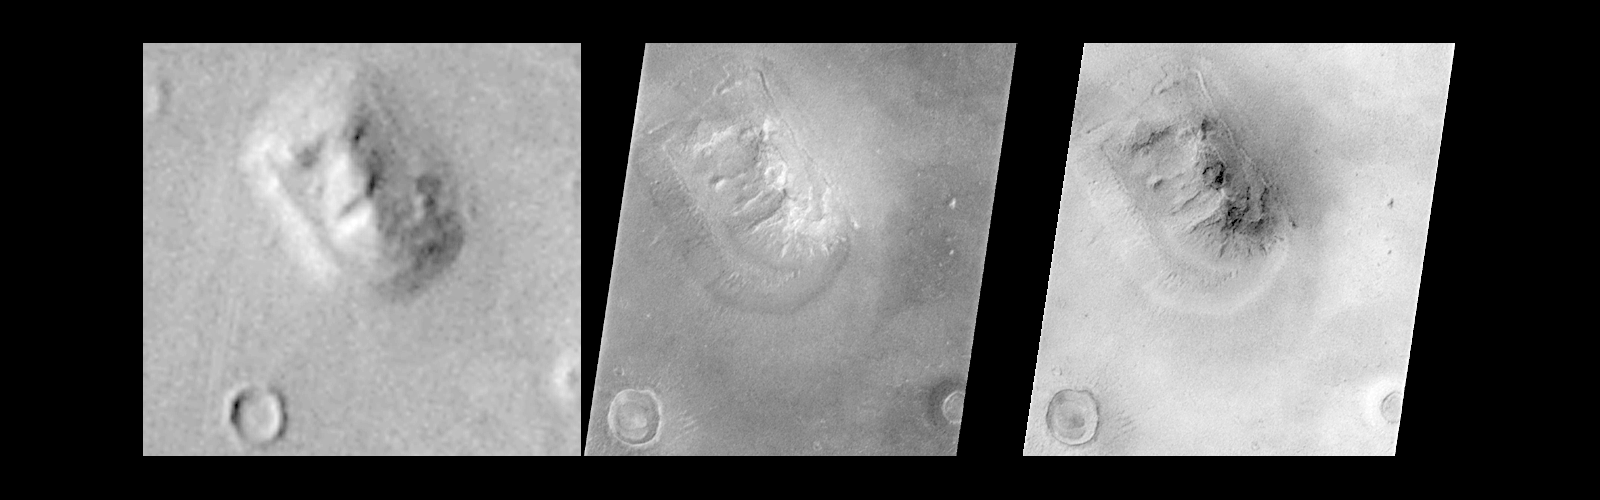

Mars Orbiter Camera Views the “Face on Mars” – Comparison with Viking

Shortly after midnight Sunday morning (5 April 1998 12:39 AM PST), the Mars Orbiter Camera (MOC) on the Mars Global Surveyor (MGS) spacecraft successfully acquired a high resolution image of the “Face on Mars” feature in the Cydonia region. The image was transmitted to Earth on Sunday, and retrieved from the mission computer data base Monday morning (6 April 1998). The image was processed at the Malin Space Science Systems (MSSS) facility 9:15 AM and the raw image immediately transferred to the Jet Propulsion Laboratory (JPL) for release to the Internet. The images shown here were subsequently processed at MSSS.

The picture was acquired 375 seconds after the spacecraft’s 220th close approach to Mars. At that time, the “Face,” located at approximately 40.8° N, 9.6° W, was 275 miles (444 km) from the spacecraft. The “morning” sun was 25° above the horizon. The picture has a resolution of 14.1 feet (4.3 meters) per pixel, making it ten times higher resolution than the best previous image of the feature, which was taken by the Viking Mission in the mid-1970’s. The full image covers an area 2.7 miles (4.4 km) wide and 25.7 miles (41.5 km) long.

In this comparison, the best Viking image has been enlarged to 3.3 times its original resolution, and the MOC image has been decreased by a similar 3.3 times, creating images of roughly the same size. In addition, the MOC images have been geometrically transformed to a more overhead projection (different from the mercator map projection of PIA01440 & 1441) for ease of comparison with the Viking image. The left image is a portion of Viking Orbiter 1 frame 070A13, the middle image is a portion of MOC frame shown normally, and the right image is the same MOC frame but with the brightness inverted to simulate the approximate lighting conditions of the Viking image.

Processing
Image processing has been applied to the images in order to improve the visibility of features. This processing included the following steps:

The image was processed to remove the sensitivity differences between adjacent picture elements (calibrated). This removes the vertical streaking.

The contrast and brightness of the image was adjusted, and “filters” were applied to enhance detail at several scales.

The image was then geometrically warped to meet the computed position information for a mercator-type map. This corrected for the left-right flip, and the non-vertical viewing angle (about 45° from vertical), but also introduced some vertical “elongation” of the image for the same reason Greenland looks larger than Africa on a mercator map of the Earth.

A section of the image, containing the “Face” and a couple of nearly impact craters and hills, was “cut” out of the full image and reproduced separately.
See PIA01440, PIA01441, and PIA01442 for additional processing steps. Also see PIA01236 for the raw image.

Malin Space Science Systems and the California Institute of Technology built the MOC using spare hardware from the Mars Observer mission. MSSS operates the camera from its facilities in San Diego, CA. The Jet Propulsion Laboratory’s Mars Surveyor Operations Project operates the Mars Global Surveyor spacecraft with its industrial partner, Lockheed Martin Astronautics, from facilities in Pasadena, CA and Denver, CO.

Credit: NASA/JPL/Malin Space Science Systems